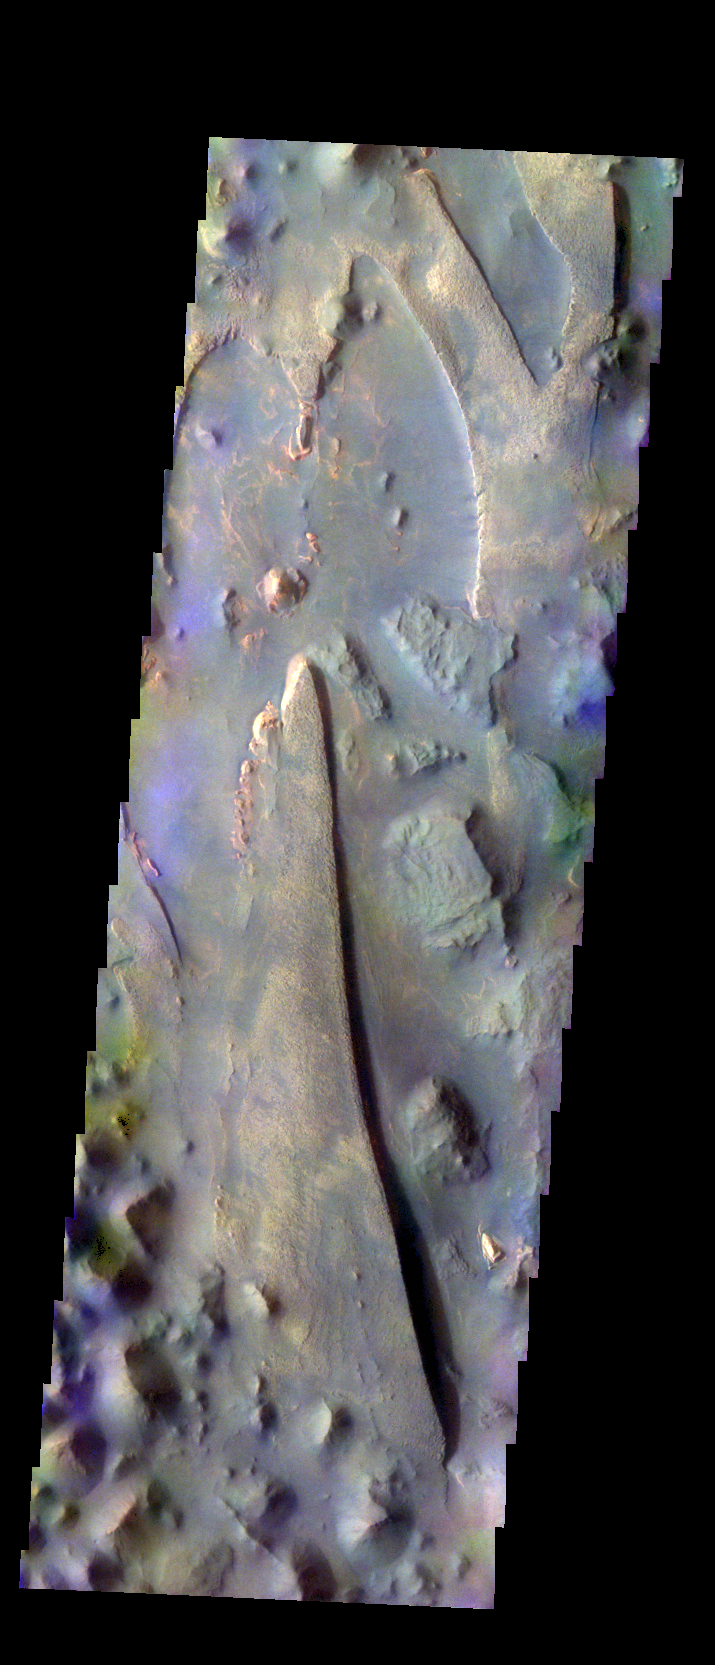

Aureum Chaos – False Color

The THEMIS VIS camera contains 5 filters. The data from different filters can be combined in multiple ways to create a false color image. These false color images may reveal subtle variations of the surface not easily identified in a single band image. Today’s false color image shows part of Aureum Chaos.

Credit: NASA/JPL-Caltech/ASU